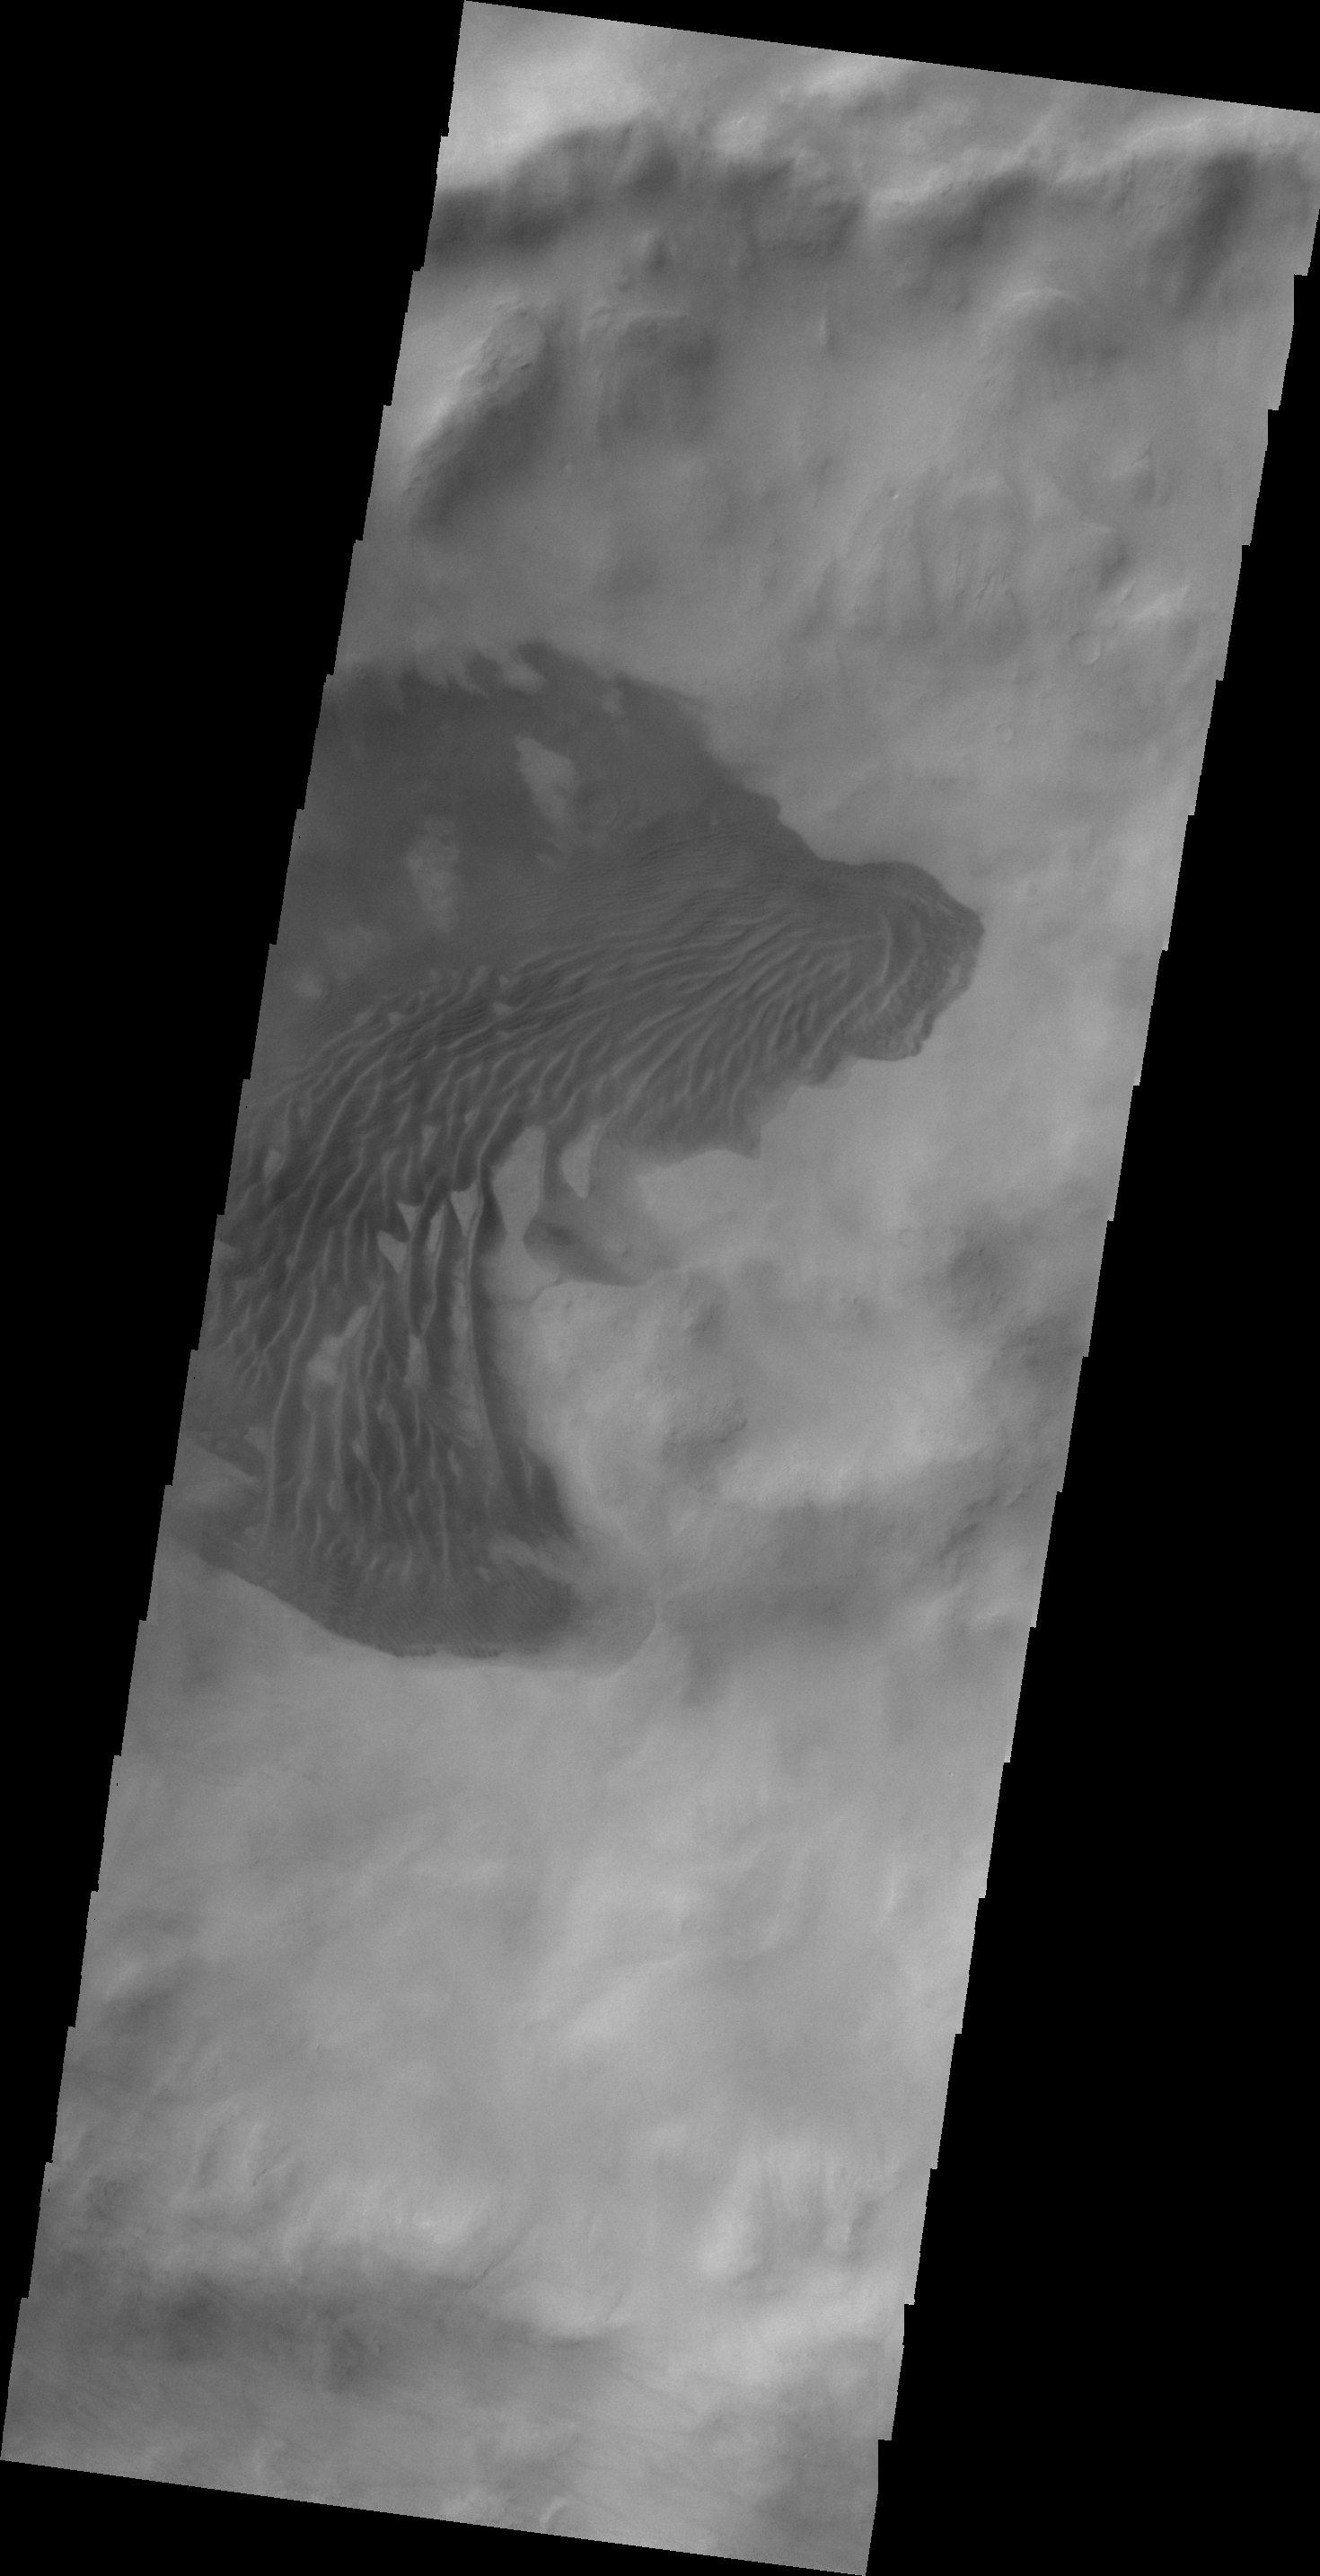

V43168007

Long dunes are visible in this image of an unnamed crater in Sisyphi Planum.

Credit: NASA/JPL/ASU